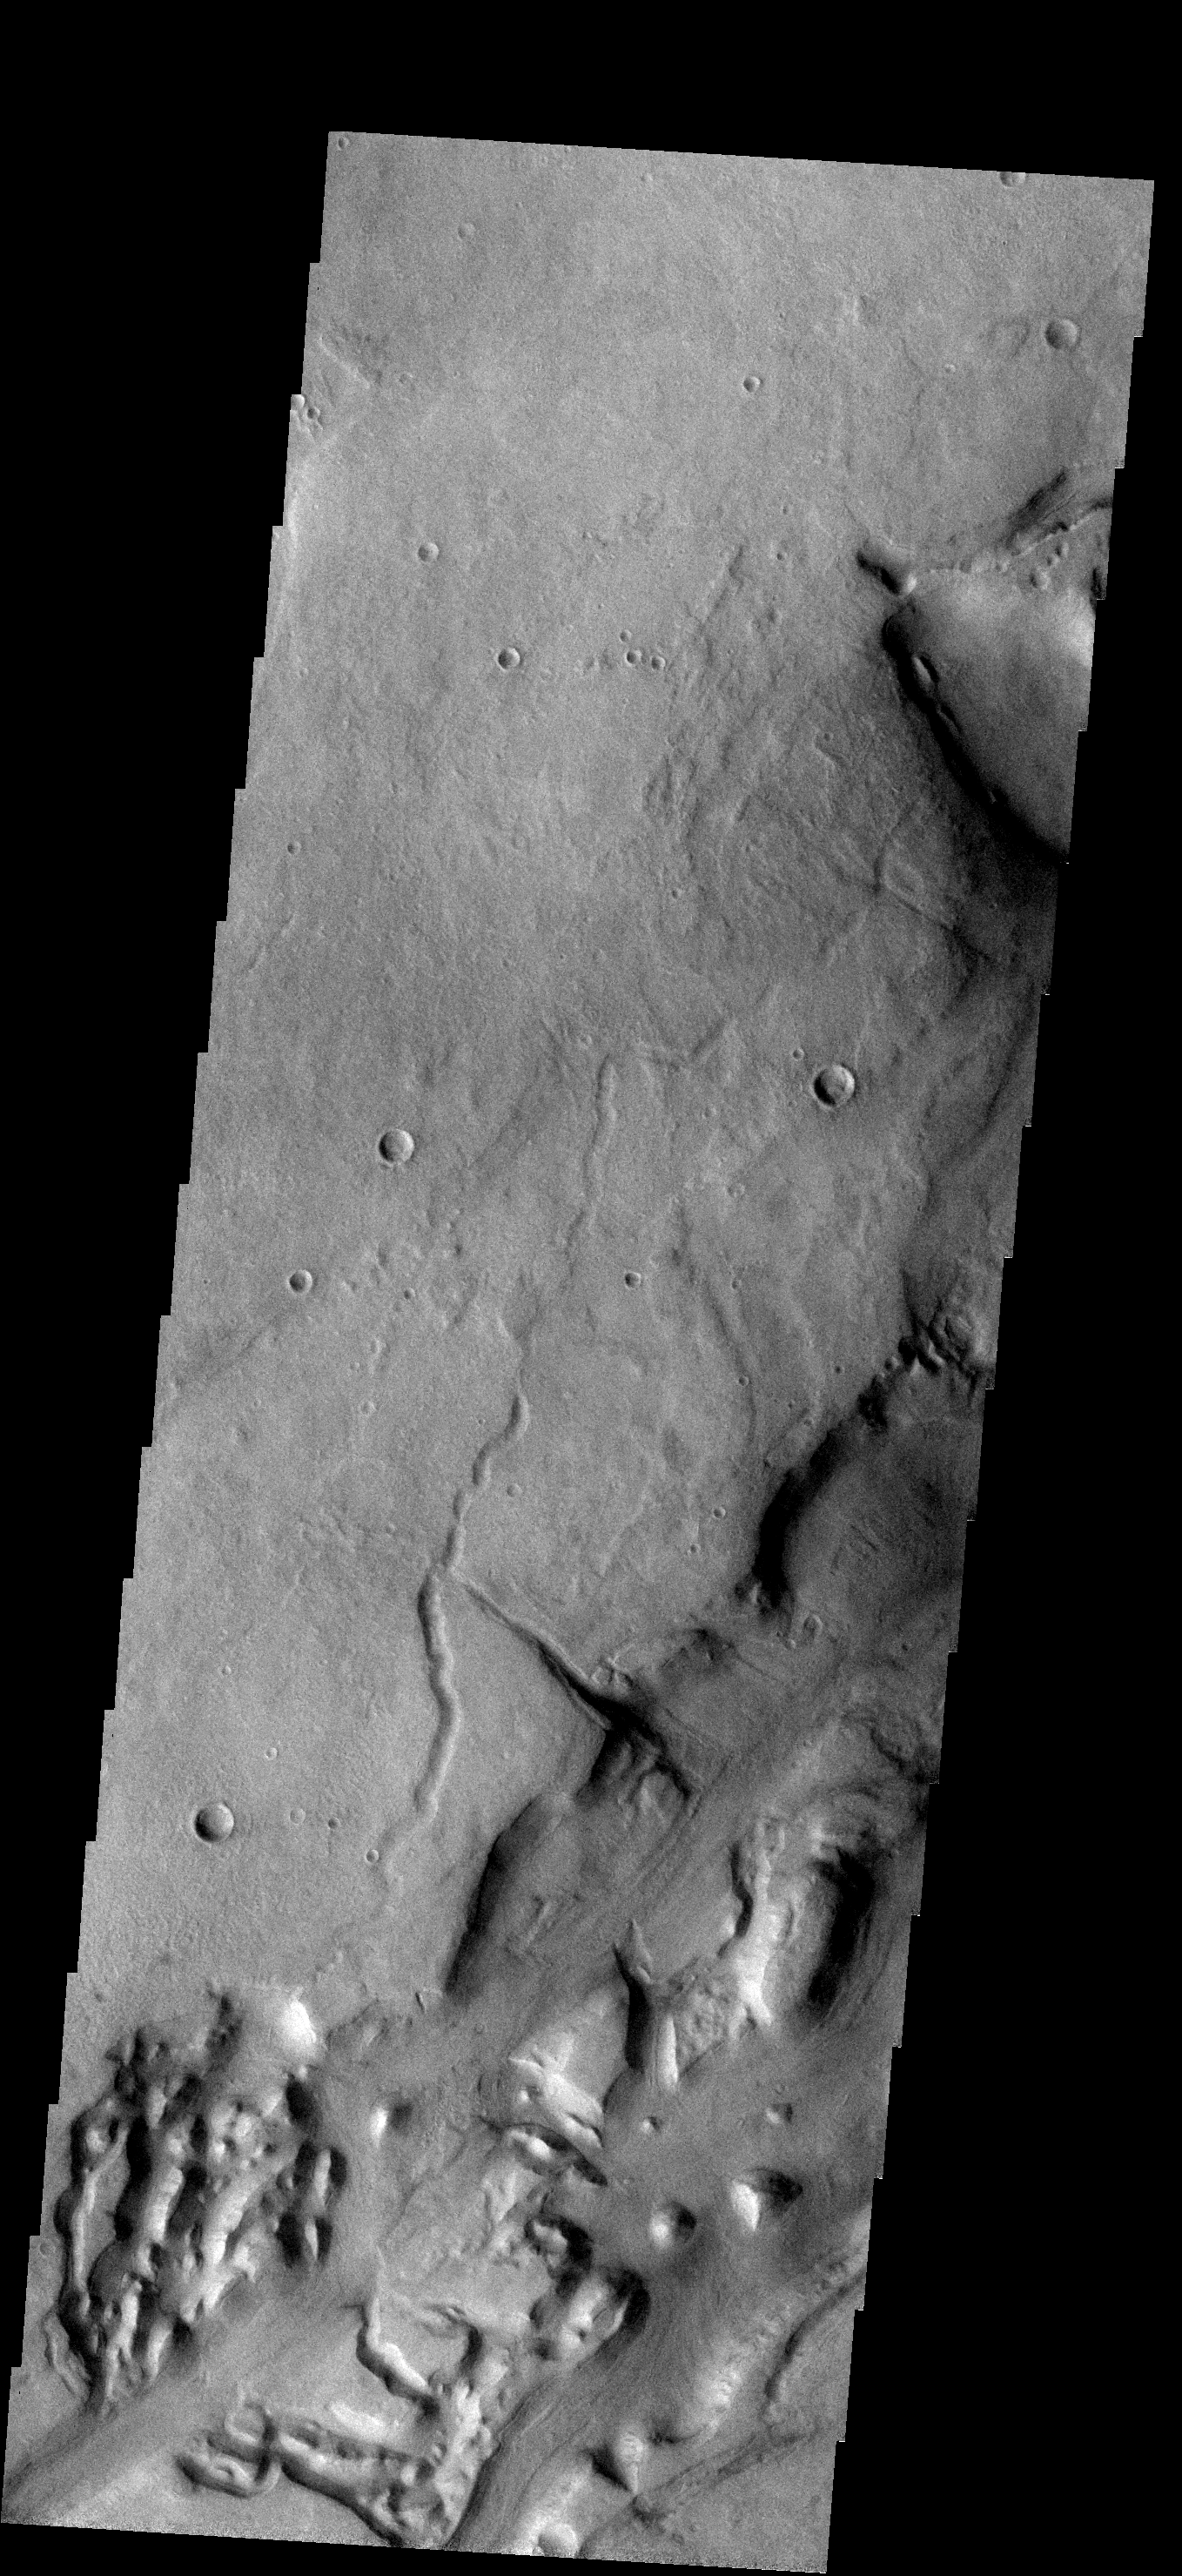

Dao Vallis

The right margin and bottom of this image shows a portion of Dao Vallis. The channel of Dao Vallis is very complex and contains regions of chaos.

Image information: VIS instrument. Latitude -36.1N, Longitude 91.1E. 17 meter/pixel resolution.

Please see the THEMIS Data Citation Note for details on crediting THEMIS images.

Note: this THEMIS visual image has not been radiometrically nor geometrically calibrated for this preliminary release. An empirical correction has been performed to remove instrumental effects. A linear shift has been applied in the cross-track and down-track direction to approximate spacecraft and planetary motion. Fully calibrated and geometrically projected images will be released through the Planetary Data System in accordance with Project policies at a later time.

NASA’s Jet Propulsion Laboratory manages the 2001 Mars Odyssey mission for NASA’s Office of Space Science, Washington, D.C. The Thermal Emission Imaging System (THEMIS) was developed by Arizona State University, Tempe, in collaboration with Raytheon Santa Barbara Remote Sensing. The THEMIS investigation is led by Dr. Philip Christensen at Arizona State University. Lockheed Martin Astronautics, Denver, is the prime contractor for the Odyssey project, and developed and built the orbiter. Mission operations are conducted jointly from Lockheed Martin and from JPL, a division of the California Institute of Technology in Pasadena.

Credit: NASA/JPL/ASU